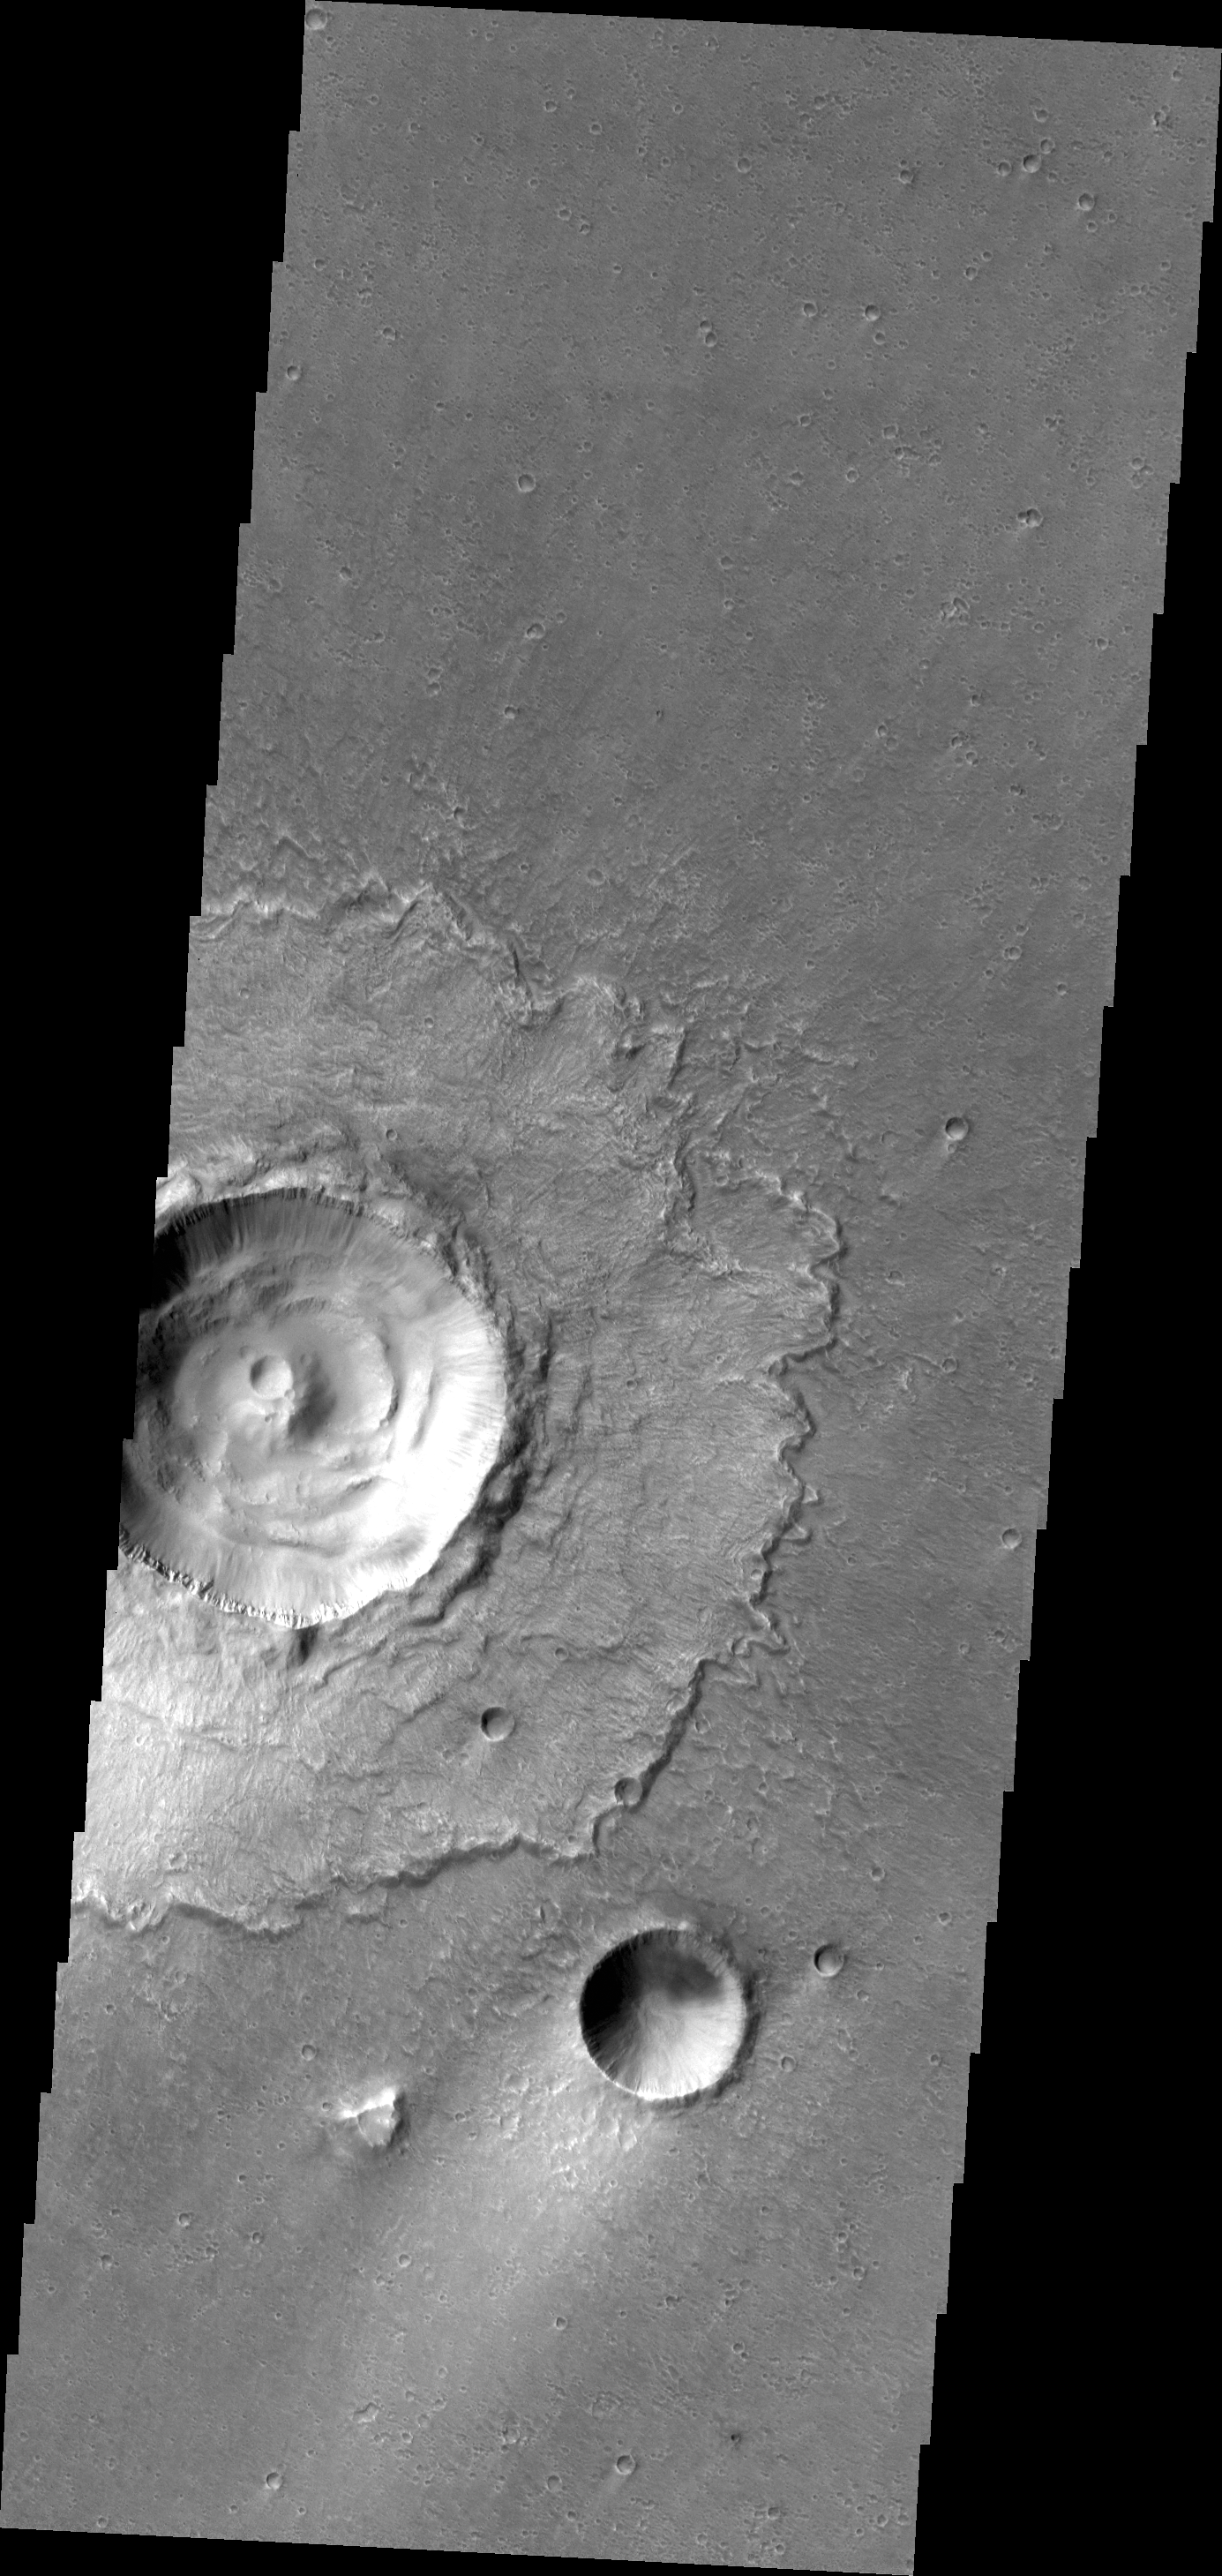

Lismore Crater

Today’s image is of Lismore Crater. This crater, located in Chryse Planitia, is relatively unmodified, meaning it appears very much like it did when it first formed.

Credit: NASA/JPL/ASU